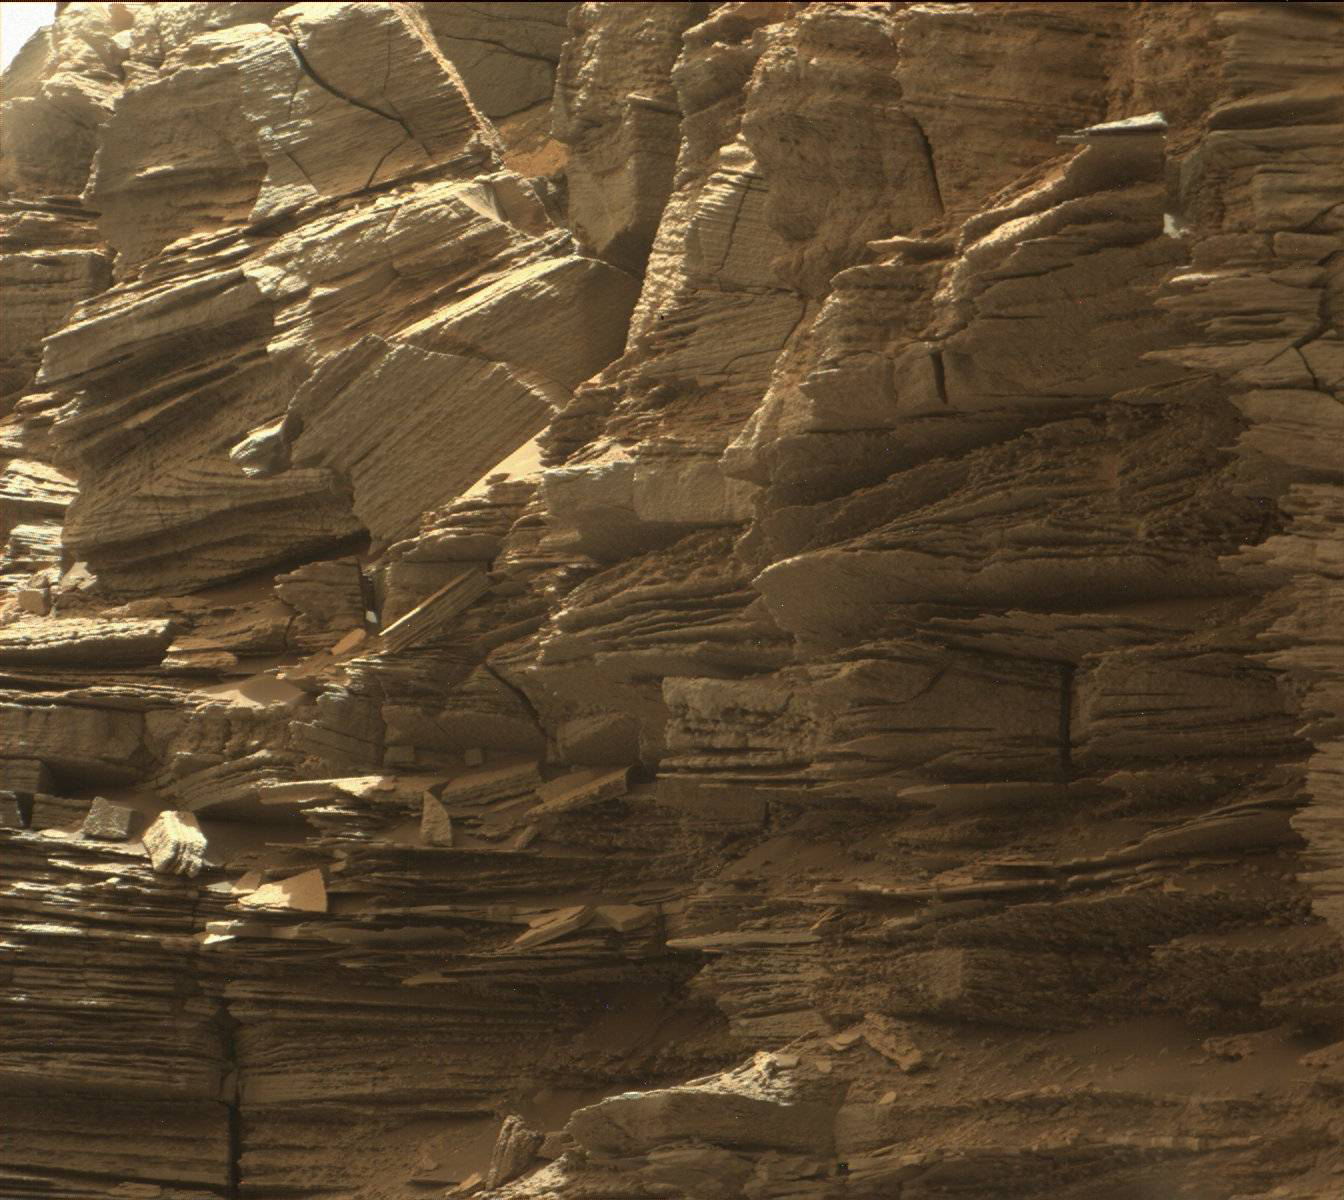

Farewell to Murray Buttes (Image 3)

This view from the Mast Camera (Mastcam) in NASA’s Curiosity Mars rover shows finely layered rocks within the “Murray Buttes” region on lower Mount Sharp.

The buttes and mesas rising above the surface in this area are eroded remnants of ancient sandstone that originated when winds deposited sand after lower Mount Sharp had formed. Curiosity closely examined that layer — called the “Stimson formation” — during the first half of 2016, while crossing a feature called “Naukluft Plateau” between two exposures of the Murray formation. The layering within the sandstone is called “cross-bedding” and indicates that the sandstone was deposited by wind as migrating sand dunes.

The image was taken on Sept. 8, 2016, during the 1454th Martian day, or sol, of Curiosity’s work on Mars.

Malin Space Science Systems, San Diego, built and operates the rover’s Mastcam. NASA’s Jet Propulsion Laboratory, a division of Caltech in Pasadena, manages the Mars Science Laboratory Project for NASA’s Science Mission Directorate, Washington. JPL designed and built the project’s Curiosity rover.

Credit: NASA/JPL-Caltech/MSSS